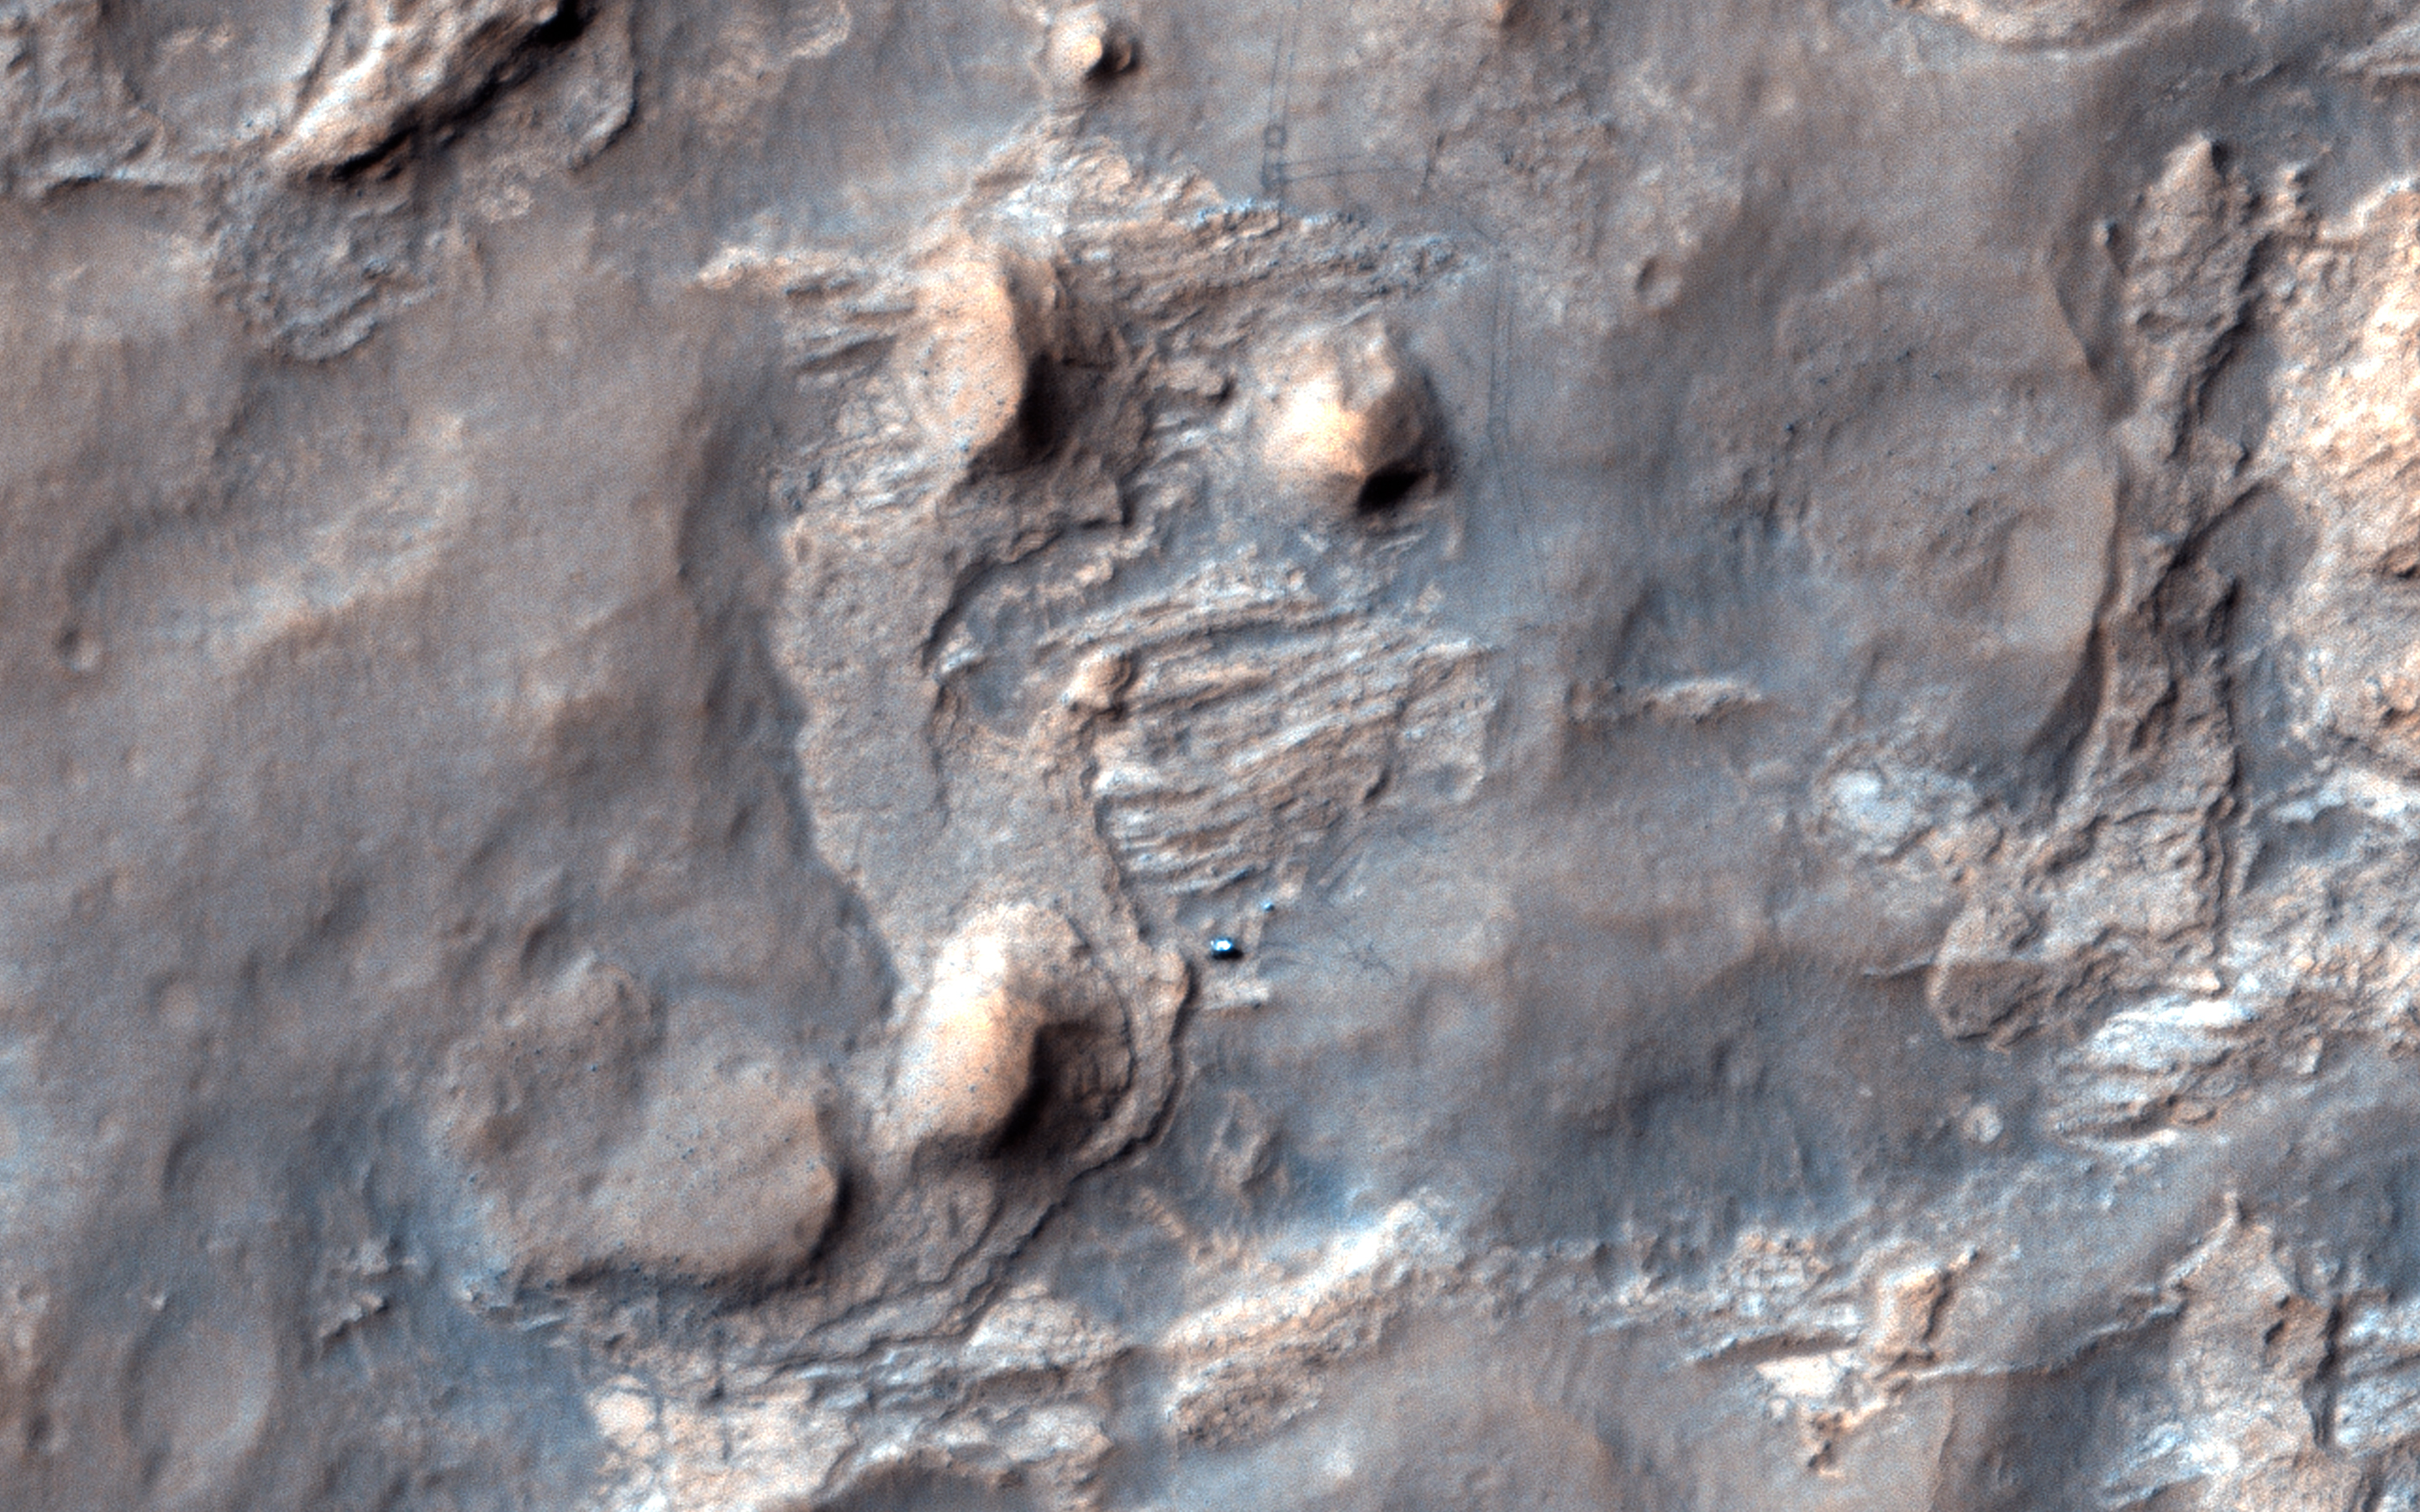

Curiosity Ready to Drill for Gold at the Kimberley

Black gold, that is: organic material, which could be a biomarker (sign of past life), the holy grail of Mars exploration.

Last December at the fall meeting of the American Geophysical Union in San Francisco, MSL Project Scientist John Grotzinger talked about what the team learned at Yellowknife Bay, and why they would stop and drill again at a place named “the Kimberley.”

The mudstones at Yellowknife Bay had been exposed recently — to a geologist — less than 100 million years ago. They deduced that this was due to erosion of overlying layers by the wind, and that even younger exposure ages should be possible closer to the scarp.

This matters because Mars doesn’t have a magnetosphere and thick atmosphere like Earth, protecting us from energetic particles from space that break down organic material. Thus, rocks that have been near the surface of Mars for a long time (geologically speaking) are less likely to contain complex organic material. Complex organic material might be the remains of past life, or at least inform us about past habitability. And when we say “habitability,” we mean the potential to support life, whether or not life ever actually existed there.

The rover had left Yellowknife Bay and wasn’t going to turn around, but similar scarps lay ahead, on the way to Aeolis Mons. Last December they had already chosen their next target-the Kimberley-where they recently arrived, in part because it also has what appear to be geologically young scarps. This new HiRISE image shows the rover approaching one of the scarps. (See also PIA18082, the stereo anaglyph of this site produced from this image by Tim Parker at JPL, and PIA18081.)

HiRISE is one of six instruments on NASA’s Mars Reconnaissance Orbiter. The University of Arizona, Tucson, operates the orbiter’s HiRISE camera, which was built by Ball Aerospace & Technologies Corp., Boulder, Colo. NASA’s Jet Propulsion Laboratory, a division of the California Institute of Technology in Pasadena, manages the Mars Reconnaissance Orbiter Project for the NASA Science Mission Directorate, Washington.

Credit: NASA/JPL-Caltech/Univ. of Arizona